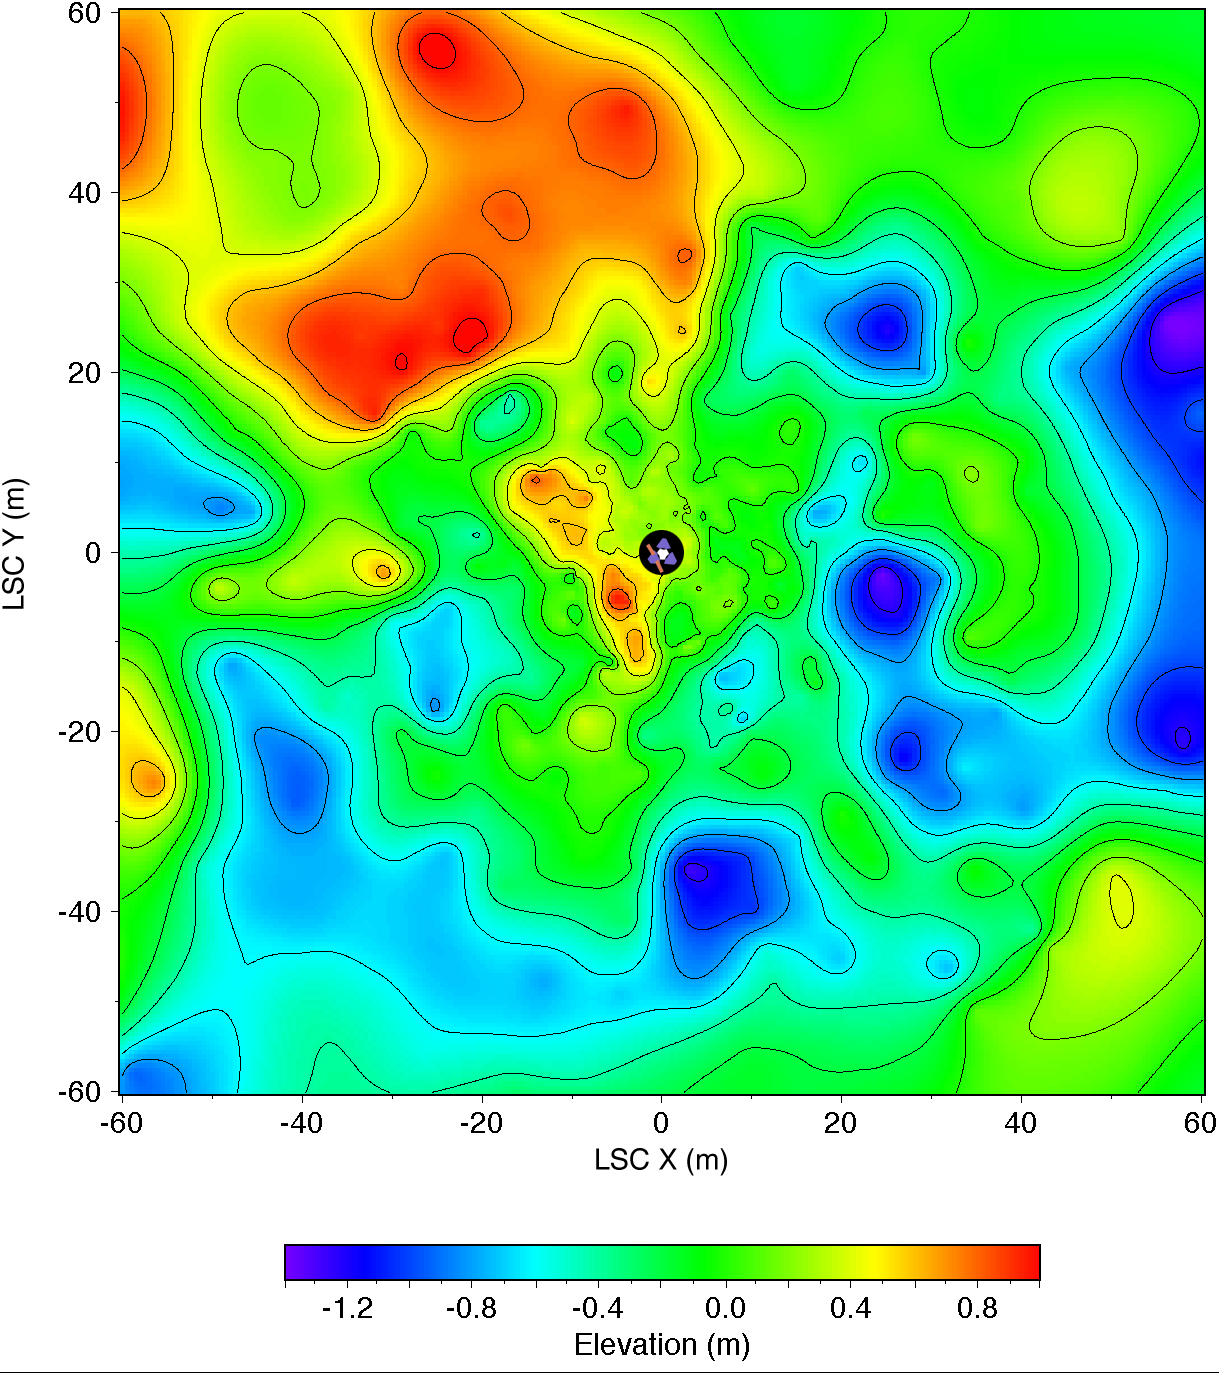

Topographic Map of Pathfinder Landing Site

Topographic map of the landing site, to a distance of 60 meters from the lander in the LSC coordinate system. The lander is shown schematically in the center; 2.5 meter radius circle (black) centered on the camera was not mapped. Gentle relief [root mean square (rms) elevation variation 0.5 m; rms a directional slope 40] and organization of topography into northwest and northeast-trending ridges about 20 meters apart are apparent. Roughly 30% of the illustrated area is hidden from the camera behind these ridges. Contours (0.2 m interval) and color coding of elevations were generated from a digital terrain model, which was interpolated by kriging from approximately 700 measured points. Angular and parallax point coordinates were measured manually on a large (5 m length) anaglyphic uncontrolled mosaic and used to calculate Cartesian (LSC) coordinates. Errors in azimuth on the order of 10 are therefore likely; elevation errors were minimized by referencing elevations to the local horizon. The uncertainty in range measurements increases quadratically with range. Given a measurement error of 1/2 pixel, the expected precision in range is ~ 0.3 meter at 10 meter range, and ~ 10 meters at 60 meter range. Repeated measurements were made, compared, and edited for consistency to improve the range precision. Systematic errors undoubtedly remain and will be corrected in future maps compiled digitally from geometrically controlled images. Cartographic processing by U.S. Geological Survey.

NOTE: original caption as published in Science magazine

Mars Pathfinder is the second in NASA’s Discovery program of low-cost spacecraft with highly focused science goals. The Jet Propulsion Laboratory, Pasadena, CA, developed and manages the Mars Pathfinder mission for NASA’s Office of Space Science, Washington, D.C. JPL is a division of the California Institute of Technology (Caltech).

Photojournal note: Sojourner spent 83 days of a planned seven-day mission exploring the Martian terrain, acquiring images, and taking chemical, atmospheric and other measurements. The final data transmission received from Pathfinder was at 10:23 UTC on September 27, 1997. Although mission managers tried to restore full communications during the following five months, the successful mission was terminated on March 10, 1998.

Credit: NASA/JPL/USGS